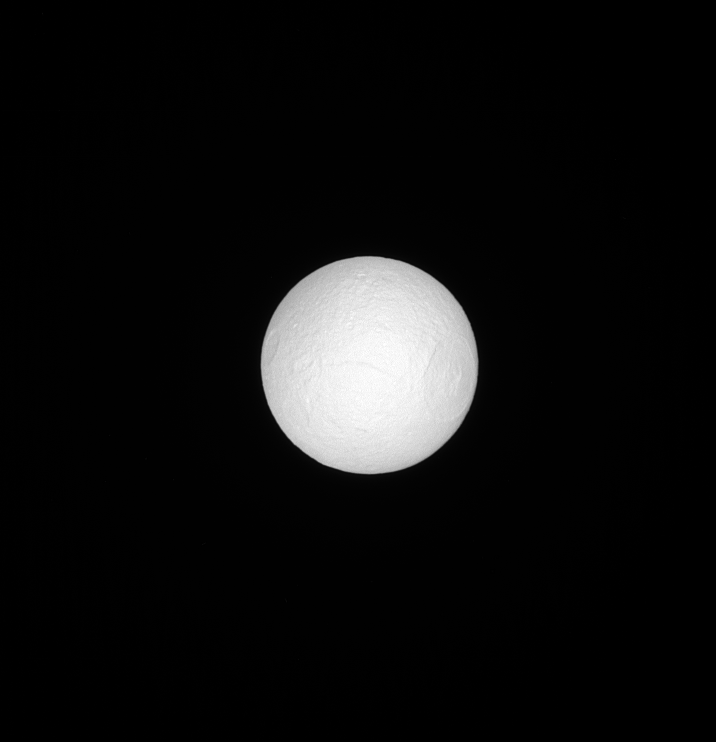

Tethys in Sunlight

Tethys, like many moons in the solar system, keeps one face pointed towards the planet around which it orbits. Tethys’ anti-Saturn face is seen here, fully illuminated, basking in sunlight. On the right side of the moon in this image is the huge crater Odysseus.

The Odysseus crater is 280 miles (450 kilometers) across while Tethys is 660 miles (1,062 kilometers) across. See PIA07693 for a closer view and more information on the Odysseus crater.

This view looks toward the anti-Saturn side of Tethys. North on Tethys is up and rotated 33 degrees to the right. The image was taken in visible light with the Cassini spacecraft narrow-angle camera on June 15, 2013.

The view was acquired at a distance of approximately 503,000 miles (809,000 kilometers) from Tethys. Image scale is 3 miles (5 kilometers) per pixel.

The Cassini-Huygens mission is a cooperative project of NASA, the European Space Agency and the Italian Space Agency. NASA’s Jet Propulsion Laboratory, a division of the California Institute of Technology in Pasadena, manages the mission for NASA’s Science Mission Directorate, Washington. The Cassini orbiter and its two onboard cameras were designed, developed and assembled at JPL. The imaging operations center is based at the Space Science Institute in Boulder, Colo.

Credit: NASA/JPL-Caltech/Space Science Institute